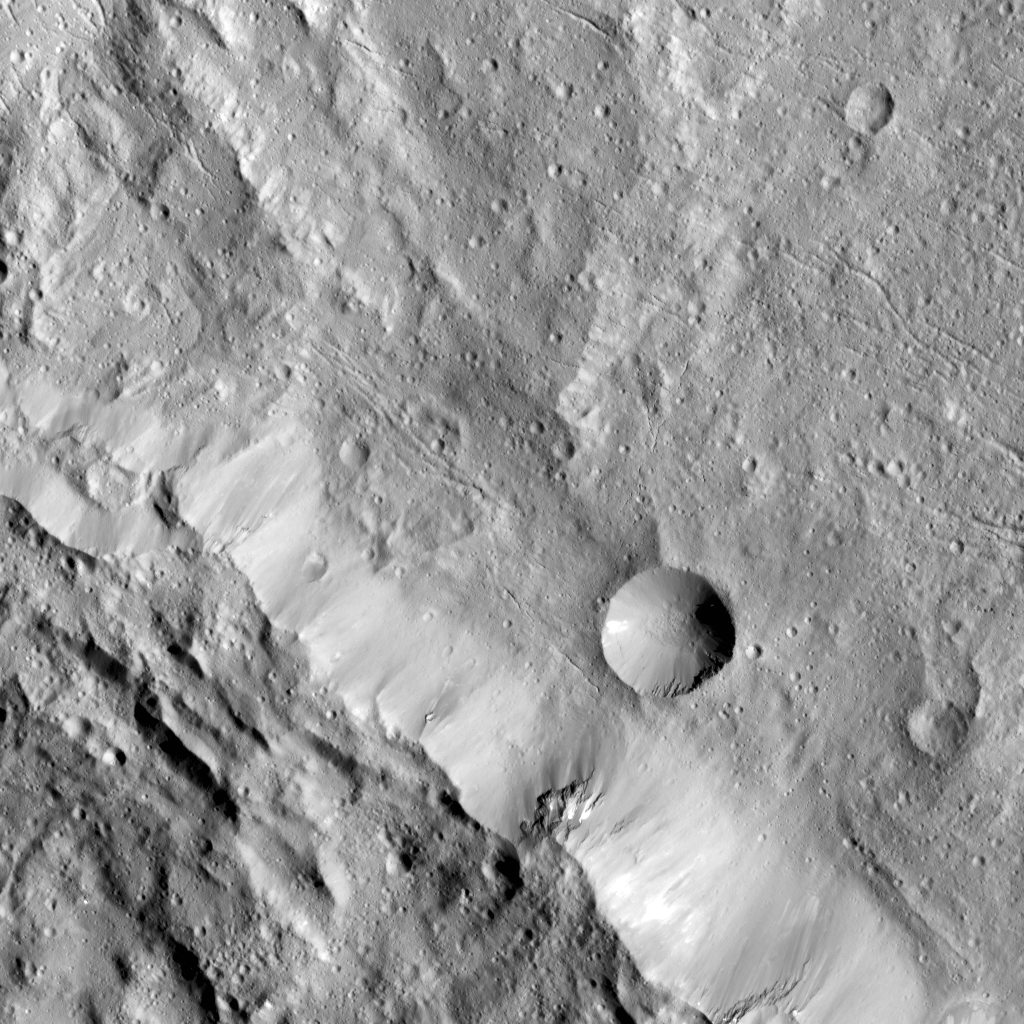

Axomama Crater on Ceres

This image from NASA’s Dawn spacecraft highlights Axomama Crater, the small crater shown to the right of center. It is 3 miles (5 kilometers) in diameter and located just inside the western rim of

Dantu Crater

. Axomama is one of the

newly named craters

on Ceres. Its sharp edges indicate recent emplacement by a small impact.

This picture also shows details on the floor of Dantu, which comprises most of the image. The many fractures and the central pit (see also PIA20303) are reminiscent of Occator Crater and could point to a similar formation history, involving activity driven by the presence of liquid water in the subsurface.

Axomama is named after the Incan goddess of potato, or “Potato-mother.”

NASA’s Dawn spacecraft acquired this picture during its extended mission on July 24, 2016, from its low altitude mapping orbit at about 240 miles (385 kilometers) above the surface. The center coordinates of this image are 24 degrees north latitude, 131 degrees east longitude.

Dawn’s mission is managed by JPL for NASA’s Science Mission Directorate in Washington. Dawn is a project of the directorate’s Discovery Program, managed by NASA’s Marshall Space Flight Center in Huntsville, Alabama. UCLA is responsible for overall Dawn mission science. Orbital ATK Inc., in Dulles, Virginia, designed and built the spacecraft. The German Aerospace Center, Max Planck Institute for Solar System Research, Italian Space Agency and Italian National Astrophysical Institute are international partners on the mission team.

Credit: NASA/JPL-Caltech/UCLA/MPS/DLR/IDA